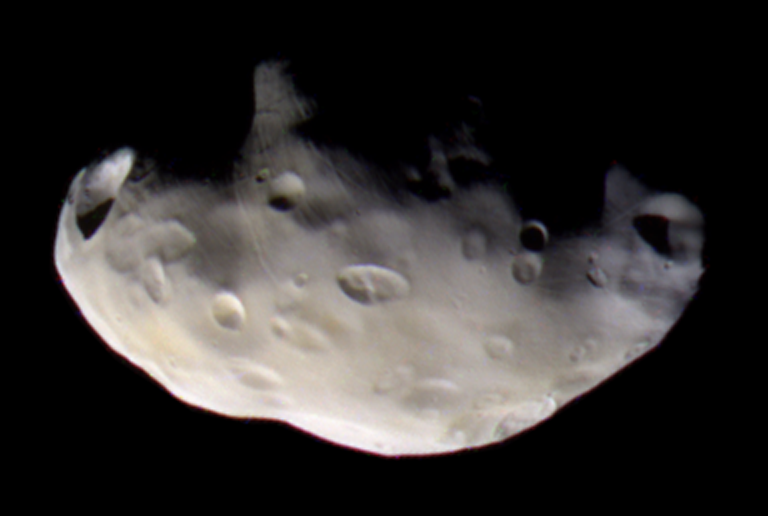

Pandora’s Color Close-up

Cassini’s best close-up view of Saturn’s F ring shepherd moon, Pandora, shows that this small ring-moon is coated in fine dust-sized icy material.

Craters formed on this object by impacts appear to be covered by debris, a process that probably happens rapidly in a geologic sense. The grooves and small ridges on Pandora (84 kilometers, or 52 miles across) suggest that fractures affect the overlying smooth material.

The crisp craters on another Saturn moon, Hyperion, provide a contrasting example of craters on a small object (see PIA07740).

Cassini acquired infrared, green and ultraviolet images on Sept. 5, 2005, which were combined to create this false-color view. The image was taken with the Cassini spacecraft narrow-angle camera at a distance of approximately 52,000 kilometers (32,000 miles) from Pandora and at a Sun-Pandora-spacecraft, or phase, angle of 54 degrees. Resolution in the original image was about 300 meters (1,000 feet) per pixel. The image has been magnified by a factor of two to aid visibility.

The Cassini-Huygens mission is a cooperative project of NASA, the European Space Agency and the Italian Space Agency. The Jet Propulsion Laboratory, a division of the California Institute of Technology in Pasadena, manages the mission for NASA’s Science Mission Directorate, Washington, D.C. The Cassini orbiter and its two onboard cameras were designed, developed and assembled at JPL. The imaging operations center is based at the Space Science Institute in Boulder, Colo.

Credit: NASA/JPL/Space Science Institute